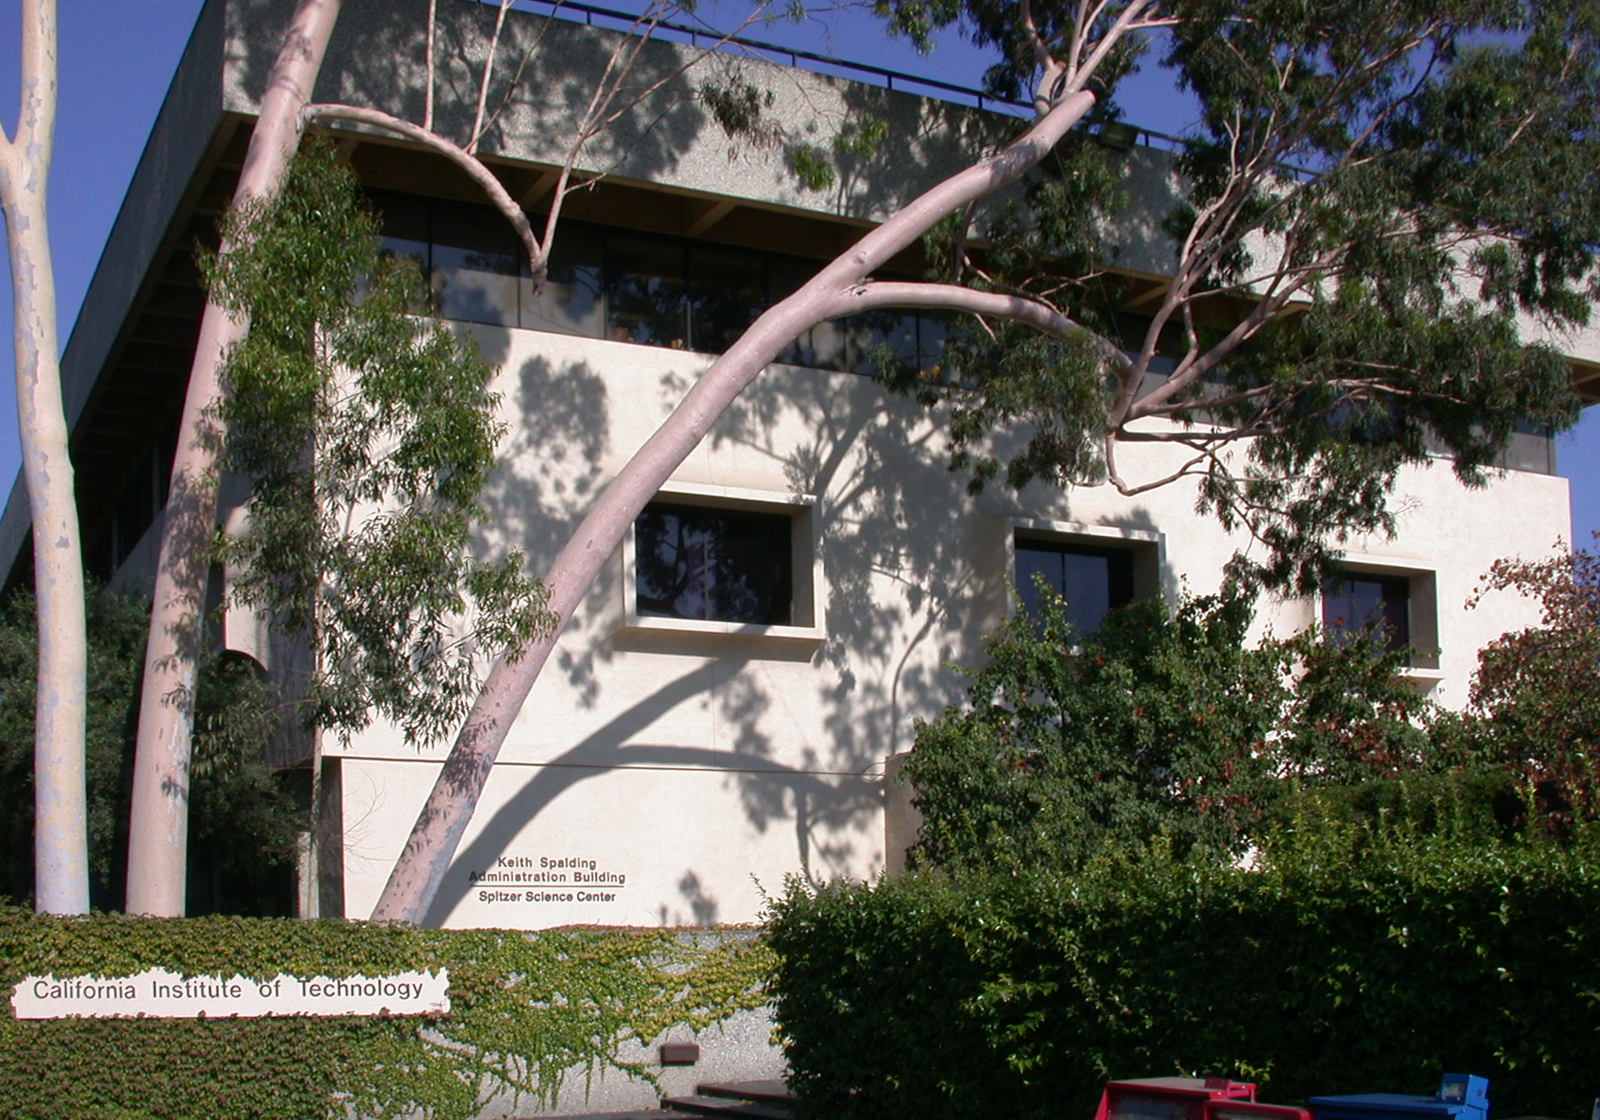

Spitzer Science Center

Credit: NASA/JPL-Caltech/J. Keller (SSC)